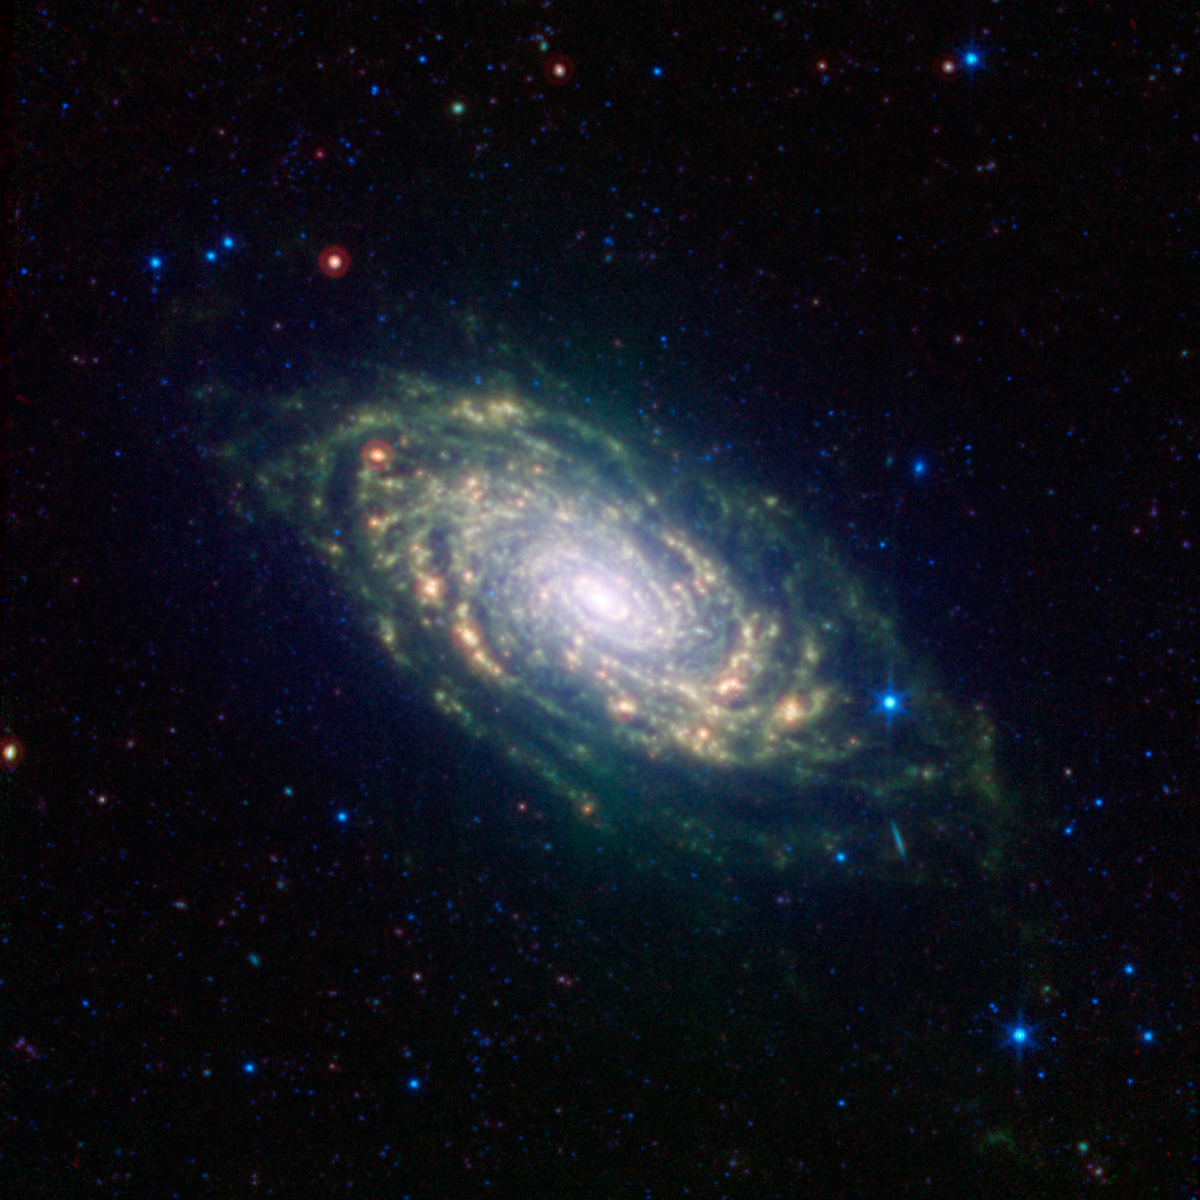

Sunflower Galaxy Glows with Infrared Light

The various spiral arm segments of the Sunflower galaxy, also known as Messier 63, show up vividly in this image taken in infrared light by NASA’s Spitzer Space Telescope. Infrared light is sensitive to the dust lanes in spiral galaxies, which appear dark in visible-light images. Spitzer’s view reveals complex structures that trace the galaxy’s spiral arm pattern.

Messier 63 is 37 million light-years away — not far from the well-known Whirlpool galaxy and the associated Messier 51 group of galaxies.

The dust, glowing red in this image, can be traced all the way down into the galaxy’s nucleus, forming a ring around the densest region of stars at its center. The dusty patches are where new stars are being born.

The short diagonal line seen on the lower right side of the galaxy’s disk is actually a much more distant galaxy, oriented with its edge facing toward us.

Blue shows infrared light with wavelengths of 3.6 and 4.5 microns, green represents 8.0-micron light and red, 24-micron light.

Credit: NASA/JPL-Caltech